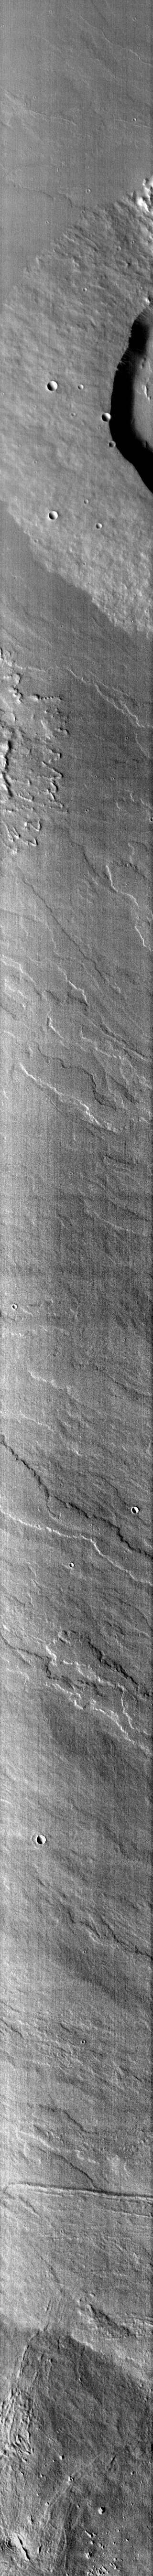

Ulysses Patera

This infrared image shows half of Ulysses Patera.

Image information: IR instrument. Latitude -0.1N, Longitude 237.6E. 98 meter/pixel resolution.

Please see the THEMIS Data Citation Note for details on crediting THEMIS images.

Note: this THEMIS visual image has not been radiometrically nor geometrically calibrated for this preliminary release. An empirical correction has been performed to remove instrumental effects. A linear shift has been applied in the cross-track and down-track direction to approximate spacecraft and planetary motion. Fully calibrated and geometrically projected images will be released through the Planetary Data System in accordance with Project policies at a later time.

NASA’s Jet Propulsion Laboratory manages the 2001 Mars Odyssey mission for NASA’s Office of Space Science, Washington, D.C. The Thermal Emission Imaging System (THEMIS) was developed by Arizona State University, Tempe, in collaboration with Raytheon Santa Barbara Remote Sensing. The THEMIS investigation is led by Dr. Philip Christensen at Arizona State University. Lockheed Martin Astronautics, Denver, is the prime contractor for the Odyssey project, and developed and built the orbiter. Mission operations are conducted jointly from Lockheed Martin and from JPL, a division of the California Institute of Technology in Pasadena.

Credit: NASA/JPL/ASU